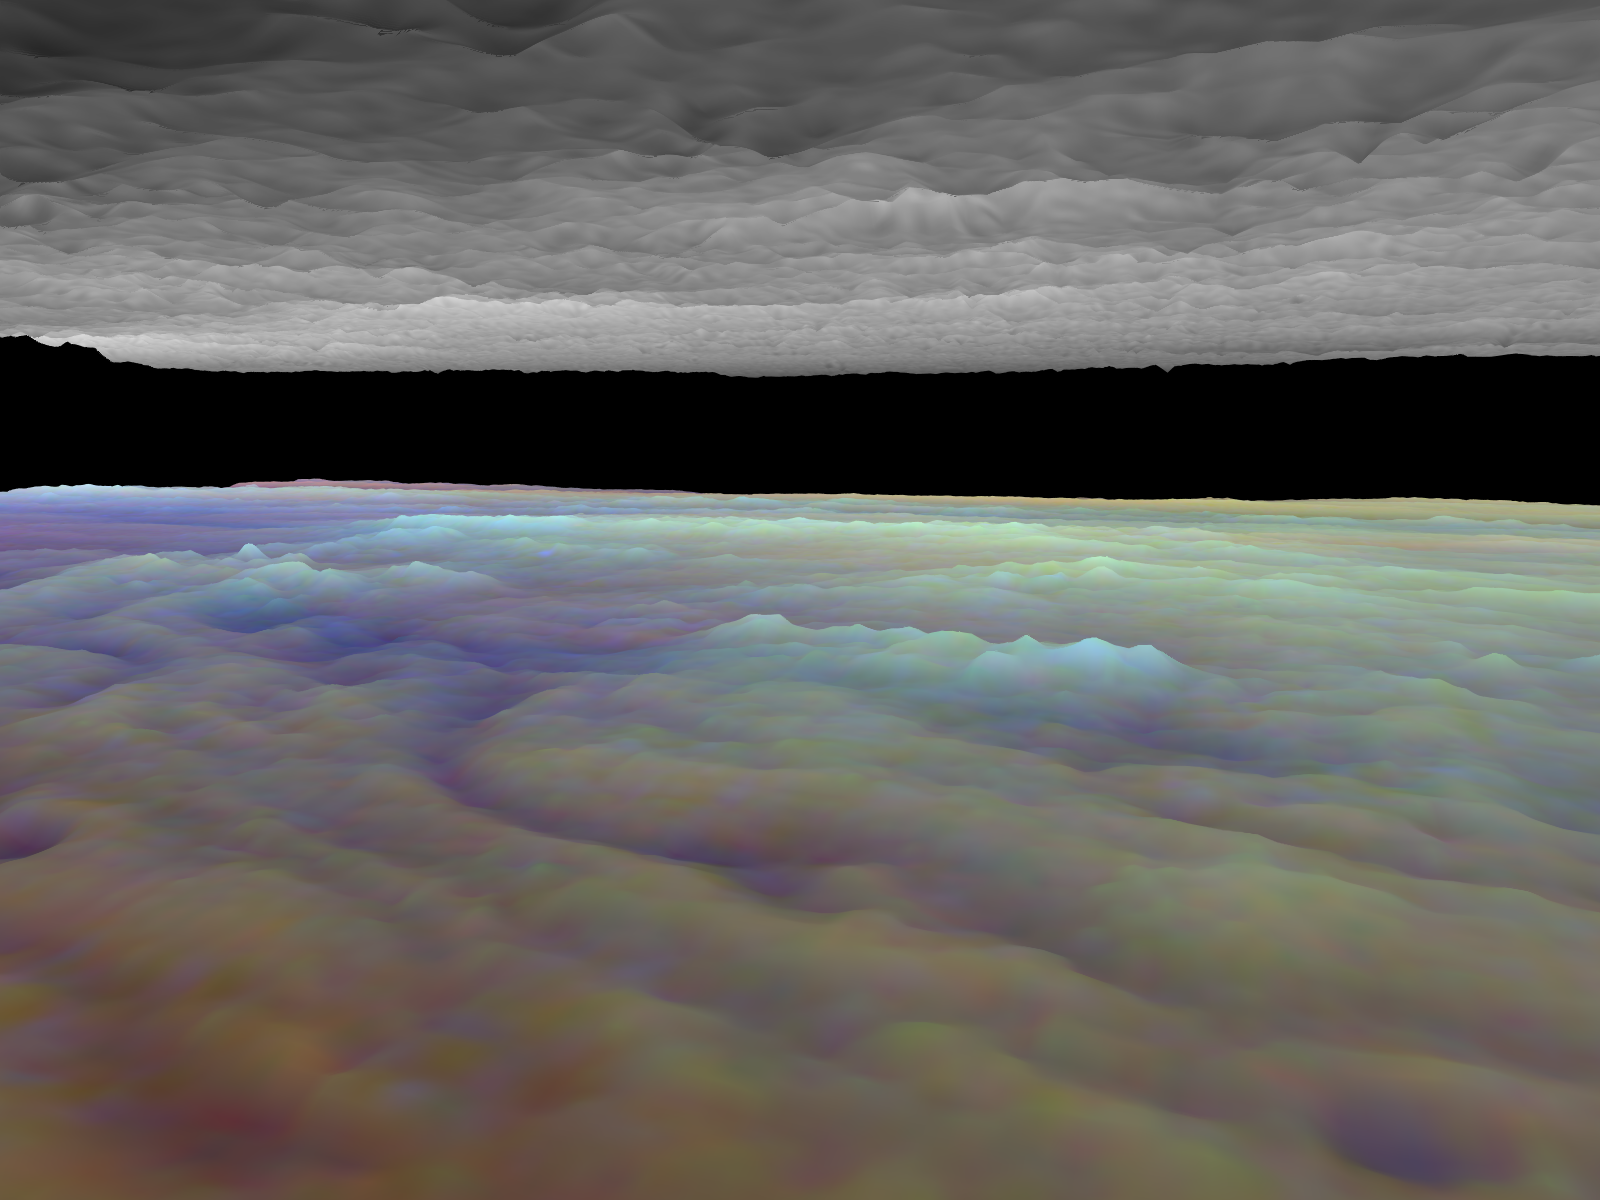

Three dimensional Visualization of Jupiter’s Equatorial Region

Frames from a three dimensional visualization of Jupiter’s equatorial region. The images used cover an area of 34,000 kilometers by 11,000 kilometers (about 21,100 by 6,800 miles) near an equatorial “hotspot” similar to the site where the probe from NASA’s Galileo spacecraft entered Jupiter’s atmosphere on December 7th, 1995. These features are holes in the bright, reflective, equatorial cloud layer where warmer thermal emission from Jupiter’s deep atmosphere can pass through. The circulation patterns observed here along with the composition measurements from the Galileo Probe suggest that dry air may be converging and sinking over these regions, maintaining their cloud-free appearance. The bright clouds to the right of the hotspot as well as the other bright features may be examples of upwelling of moist air and condensation.

This frame is a view to the southeast, from between the cloud layers and over the north center of the region. The tall white clouds in the lower cloud deck are probably much like large terrestrial thunderclouds. They may be regions where atmospheric water powers vertical convection over large horizontal distances.

Galileo is the first spacecraft to image Jupiter in near-infrared light (which is invisible to the human eye) using three filters at 727, 756, and 889 nanometers (nm). Because light at these three wavelengths is absorbed at different altitudes by atmospheric methane, a comparison of the resulting images reveals information about the heights of clouds in Jupiter’s atmosphere. This information can be visualized by rendering cloud surfaces with the appropriate height variations.

The visualization reduces Jupiter’s true cloud structure to two layers. The height of a high haze layer is assumed to be proportional to the reflectivity of Jupiter at 889 nm. The height of a lower tropospheric cloud is assumed to be proportional to the reflectivity at 727 nm divided by that at 756 nm. This model is overly simplistic, but is based on more sophisticated studies of Jupiter’s cloud structure. The upper and lower clouds are separated in the rendering by an arbitrary amount, and the height variations are exaggerated by a factor of 25.

The lower cloud is colored using the same false color scheme used in previously released image products, assigning red, green, and blue to the 756, 727, and 889 nanometer mosaics, respectively. Light bluish clouds are high and thin, reddish clouds are low, and white clouds are high and thick. The dark blue hotspot in the center is a hole in the lower cloud with an overlying thin haze.

The images used cover latitudes 1 to 10 degrees and are centered at longitude 336 degrees west. The smallest resolved features are tens of kilometers in size. These images were taken on December 17, 1996, at a range of 1.5 million kilometers (about 930,000 miles) by the Solid State Imaging (CCD) system on NASA’s Galileo spacecraft.

The Jet Propulsion Laboratory, Pasadena, CA manages the Galileo mission for NASA’s Office of Space Science, Washington, DC. JPL is an operating division of California Institute of Technology (Caltech).

This image and other images and data received from Galileo are posted on the World Wide Web, on the Galileo mission home page at URL http://www.jpl.nasa.gov/ galileo.

Credit: NASA/JPL-Caltech